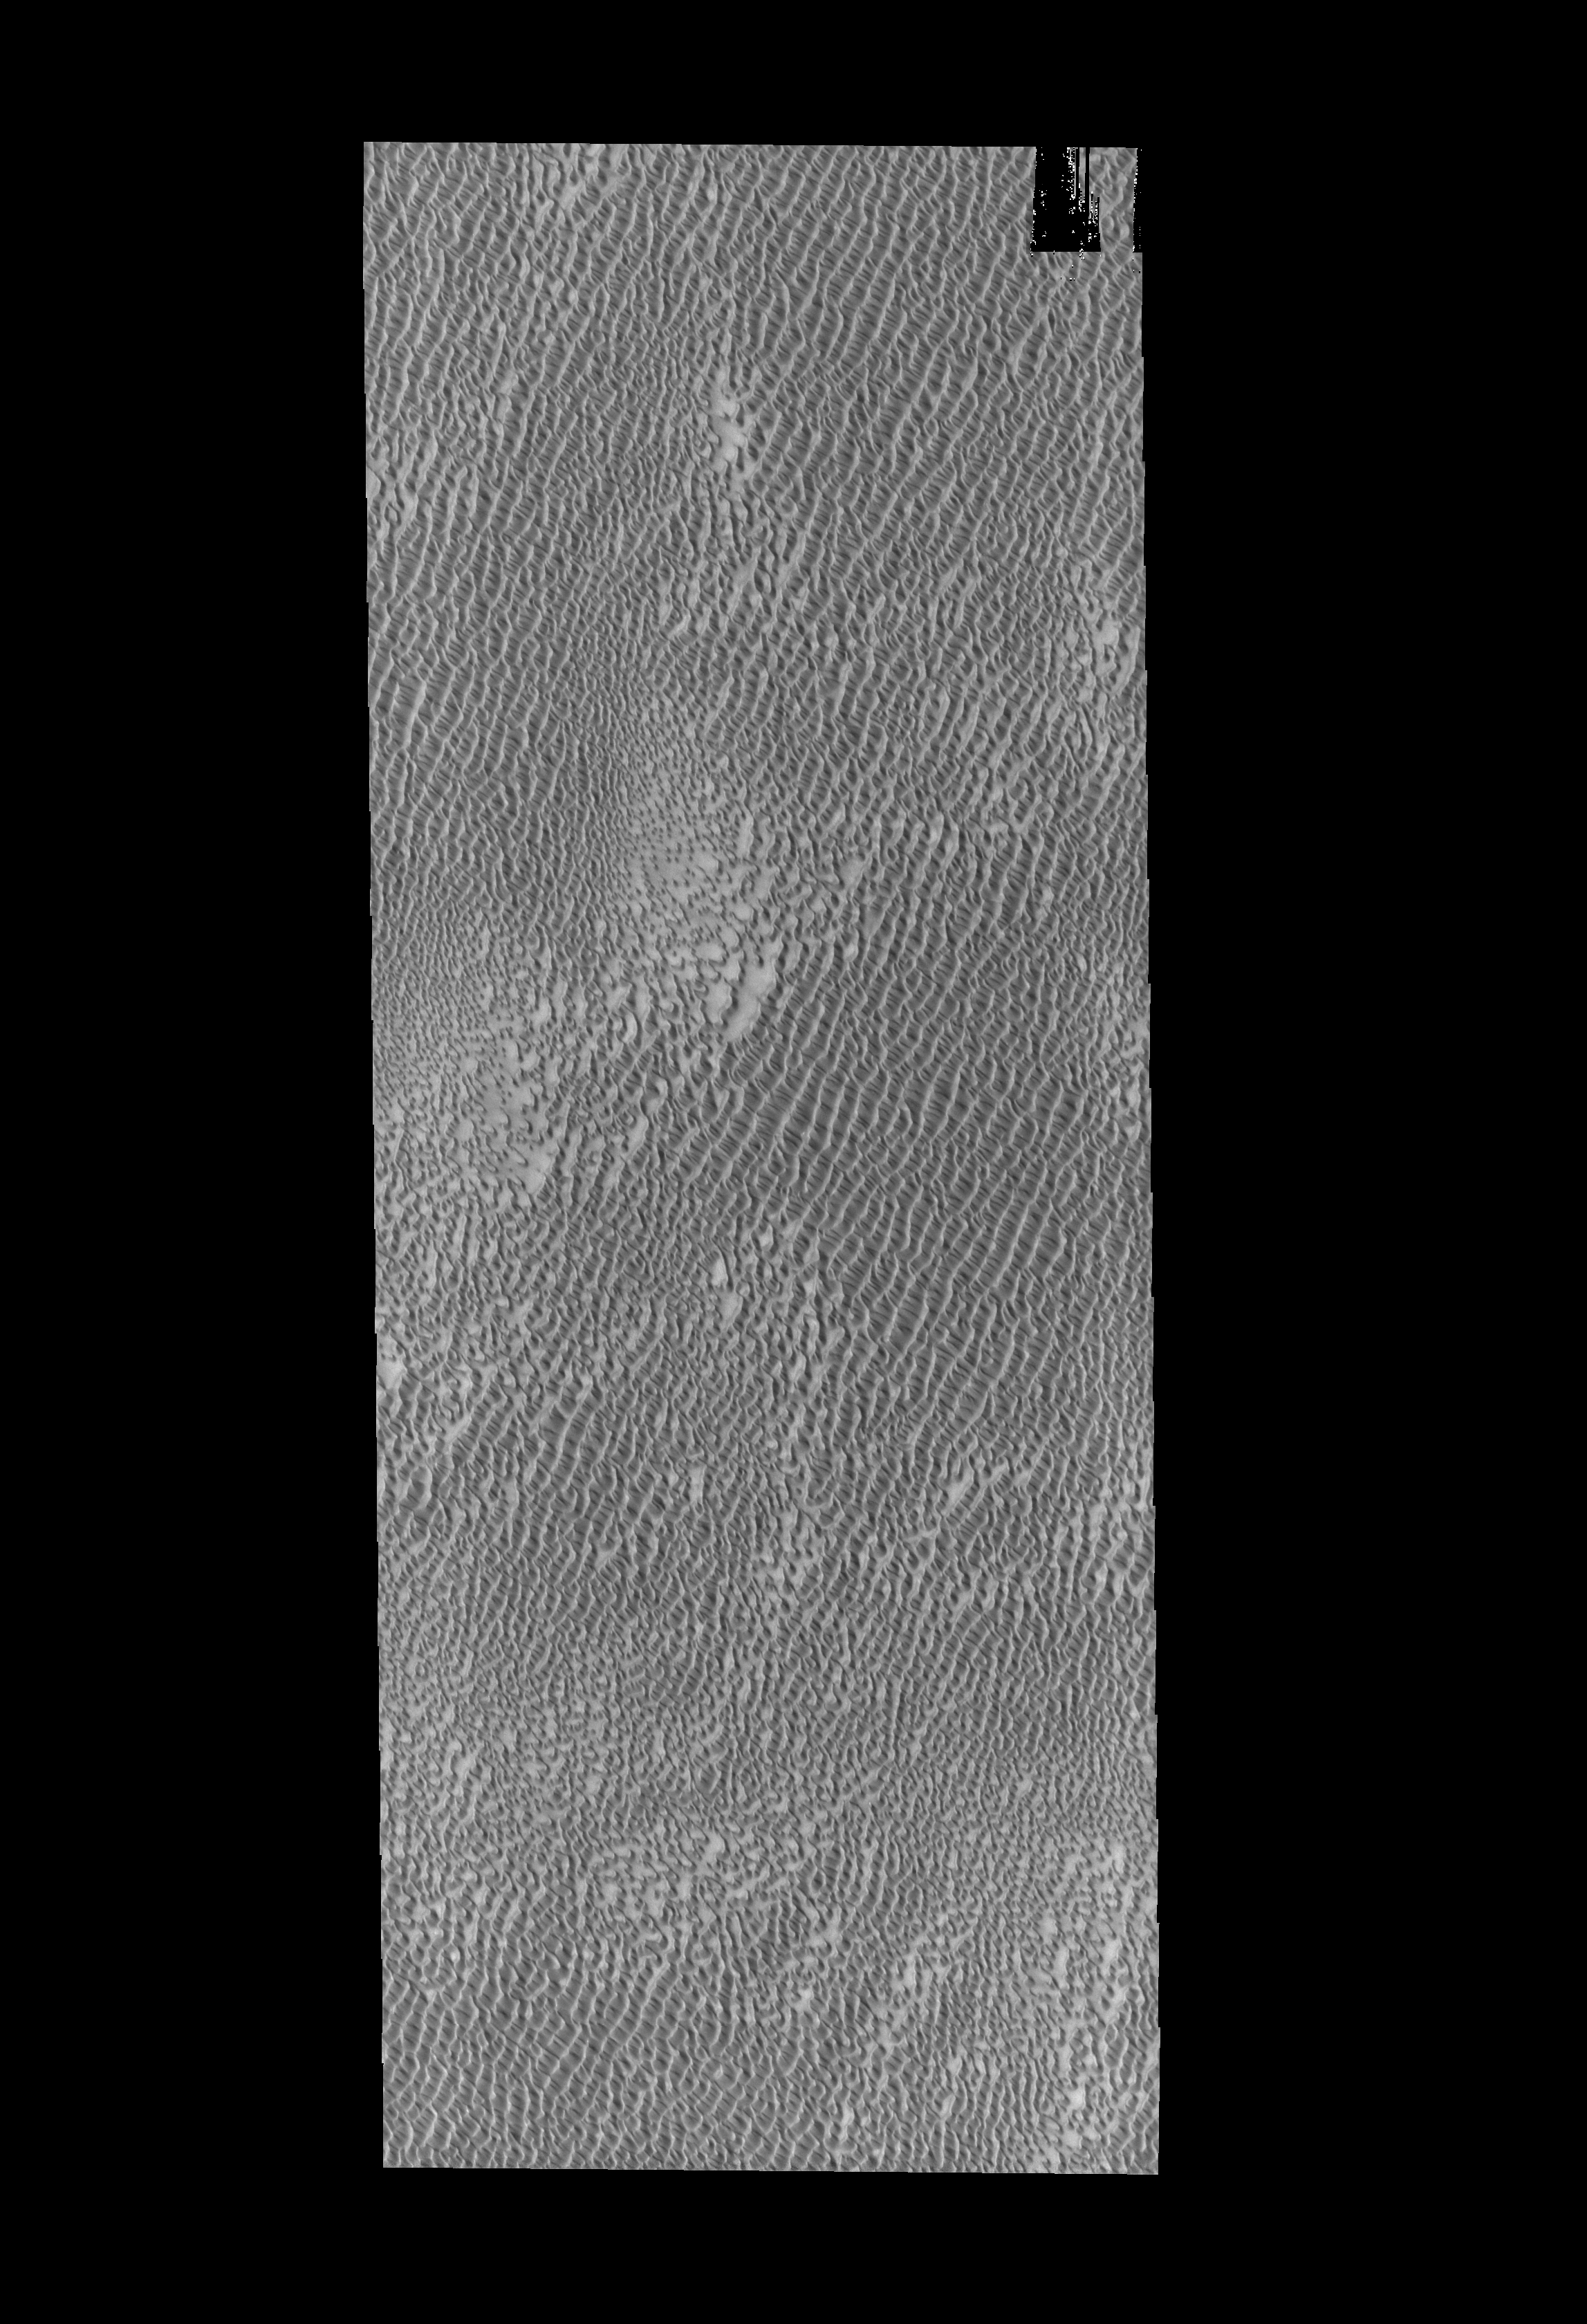

Polar Dunes

Today’s VIS image shows part of Aspledon Undae, one of several dune fields near the north pole. The term Undae means dunes.

Credit: NASA/JPL-Caltech/ASU